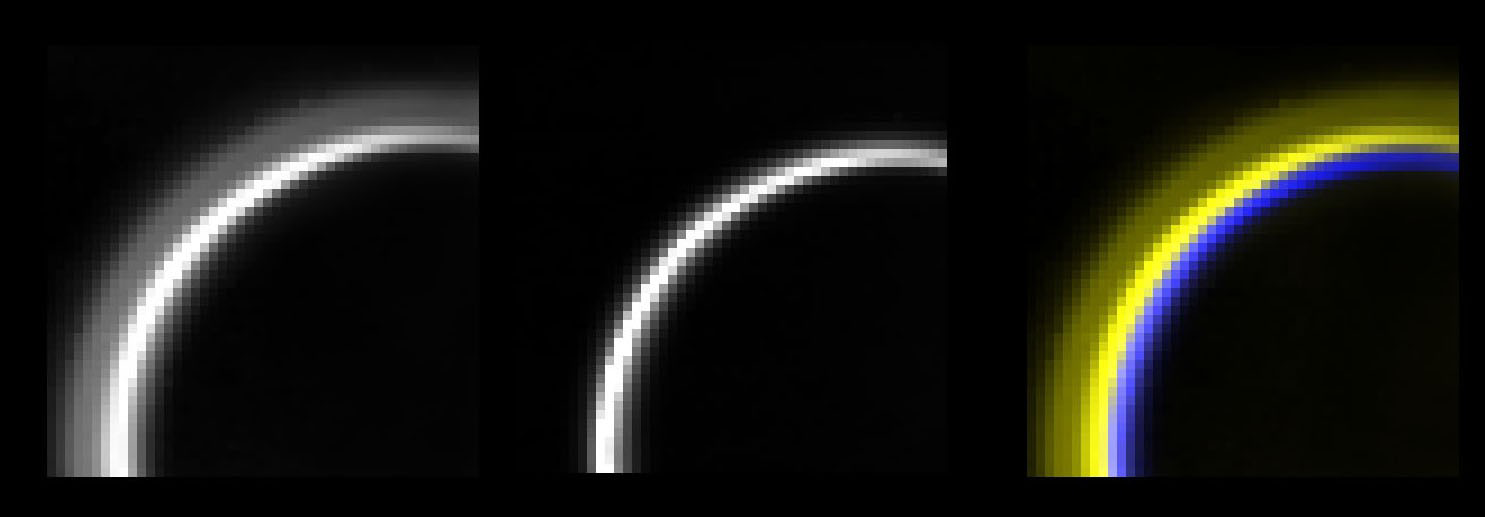

Haze Silhouettes Against Titan’s Glow

A high-altitude haze layer residing some 400 kilometers (249 miles) above the surface of Titan is seen here traced along the limb of Titan as silhouetted against the glow of Titan’s atmosphere produced by the fluorescence of methane gas. This detached haze layer can be seen as a dark lane imbedded within the gold-colored fluorescent layers of Titan.

This image of Titan’s limb and surface was obtained by the Cassini spacecraft’s visual infrared mapping spectrometer on Dec. 13, 2004 from a vantage point some 158,000 kilometers (98,177 miles) above the night side of Titan, at a phase angle of 161 degrees. Beneath the fluorescence, Titan’s surface at the extreme limb can be seen in blue color, illuminated by 5-micron wavelength sunlight that penetrates the thick atmosphere and hazes to reflect off the limb of Titan. The darkness of the silhouetted haze layer comprised of relatively small particles (less than the 3 micron wavelength of light) suggests to scientists that the particles themselves absorb strongly at the fluorescent wavelength (3.3 microns), and thus are possibly comprised of relatively complex hydrocarbon aerosols generated by photochemical processes in Titan’s upper atmosphere.

The Cassini-Huygens mission is a cooperative project of NASA, the European Space Agency and the Italian Space Agency. The Jet Propulsion Laboratory, a division of the California Institute of Technology in Pasadena, manages the Cassini-Huygens mission for NASA’s Science Mission Directorate, Washington, D.C. The Cassini orbiter and its two onboard cameras were designed, developed and assembled at JPL. The visual and infrared mapping spectrometer team is based at the University of Arizona, Tucson.

Credit: NASA/JPL/University of Arizona